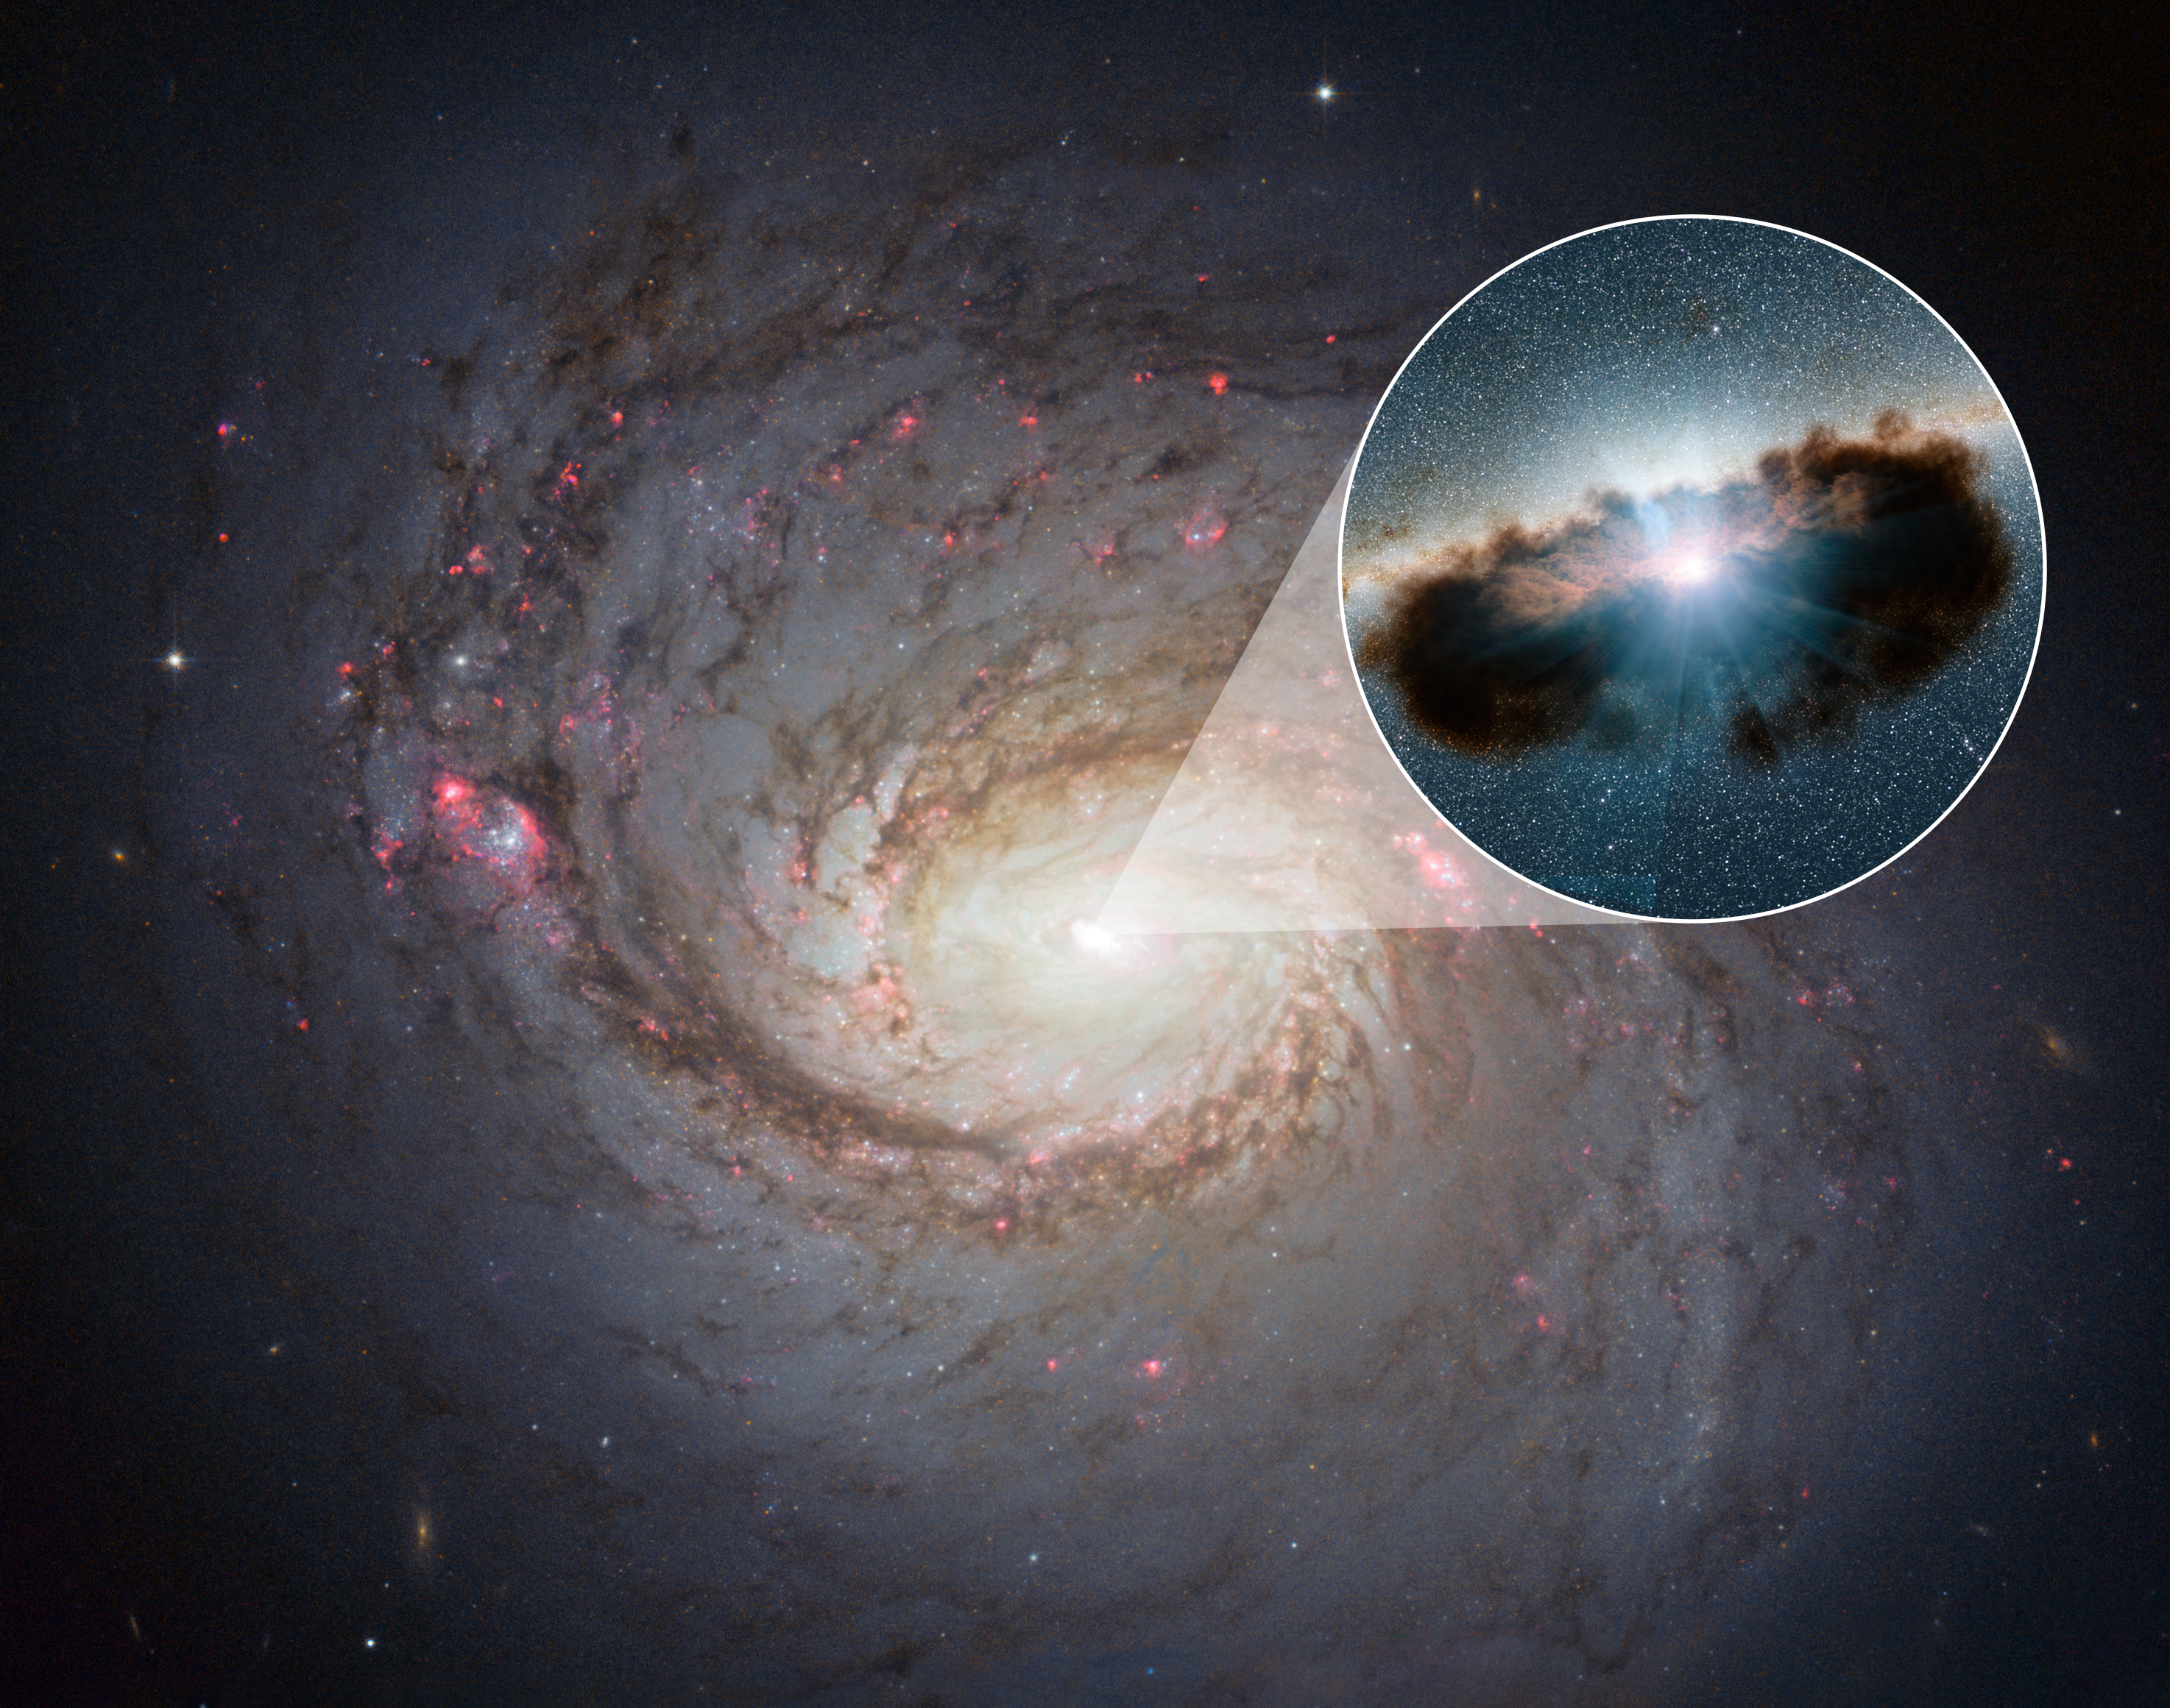

Hidden Lair at the Heart of Galaxy NGC 1068

Galaxy NGC 1068 can be seen in close-up in this view from NASA's Hubble Space Telescope. NuSTAR's high-energy X-rays eyes were able to obtain the best view yet into the hidden lair of the galaxy's central, supermassive black hole. This active black hole -- shown as an illustration in the zoomed-in inset -- is one of the most obscured known, meaning that it is surrounded by extremely thick clouds of gas and dust.

The NuSTAR data revealed that the torus of gas and dust surrounding the black hole, also referred to as a doughnut, is more clumpy than previously thought. Doughnuts around active, supermassive black holes were originally proposed in the mid-1980s to be smooth entities. More recently, researchers have been finding that doughnuts are not so smooth but have lumps. NuSTAR's latest finding shows that this is true for even the thickest of doughnuts.

Credit: NASA/ESA/JPL-Caltech